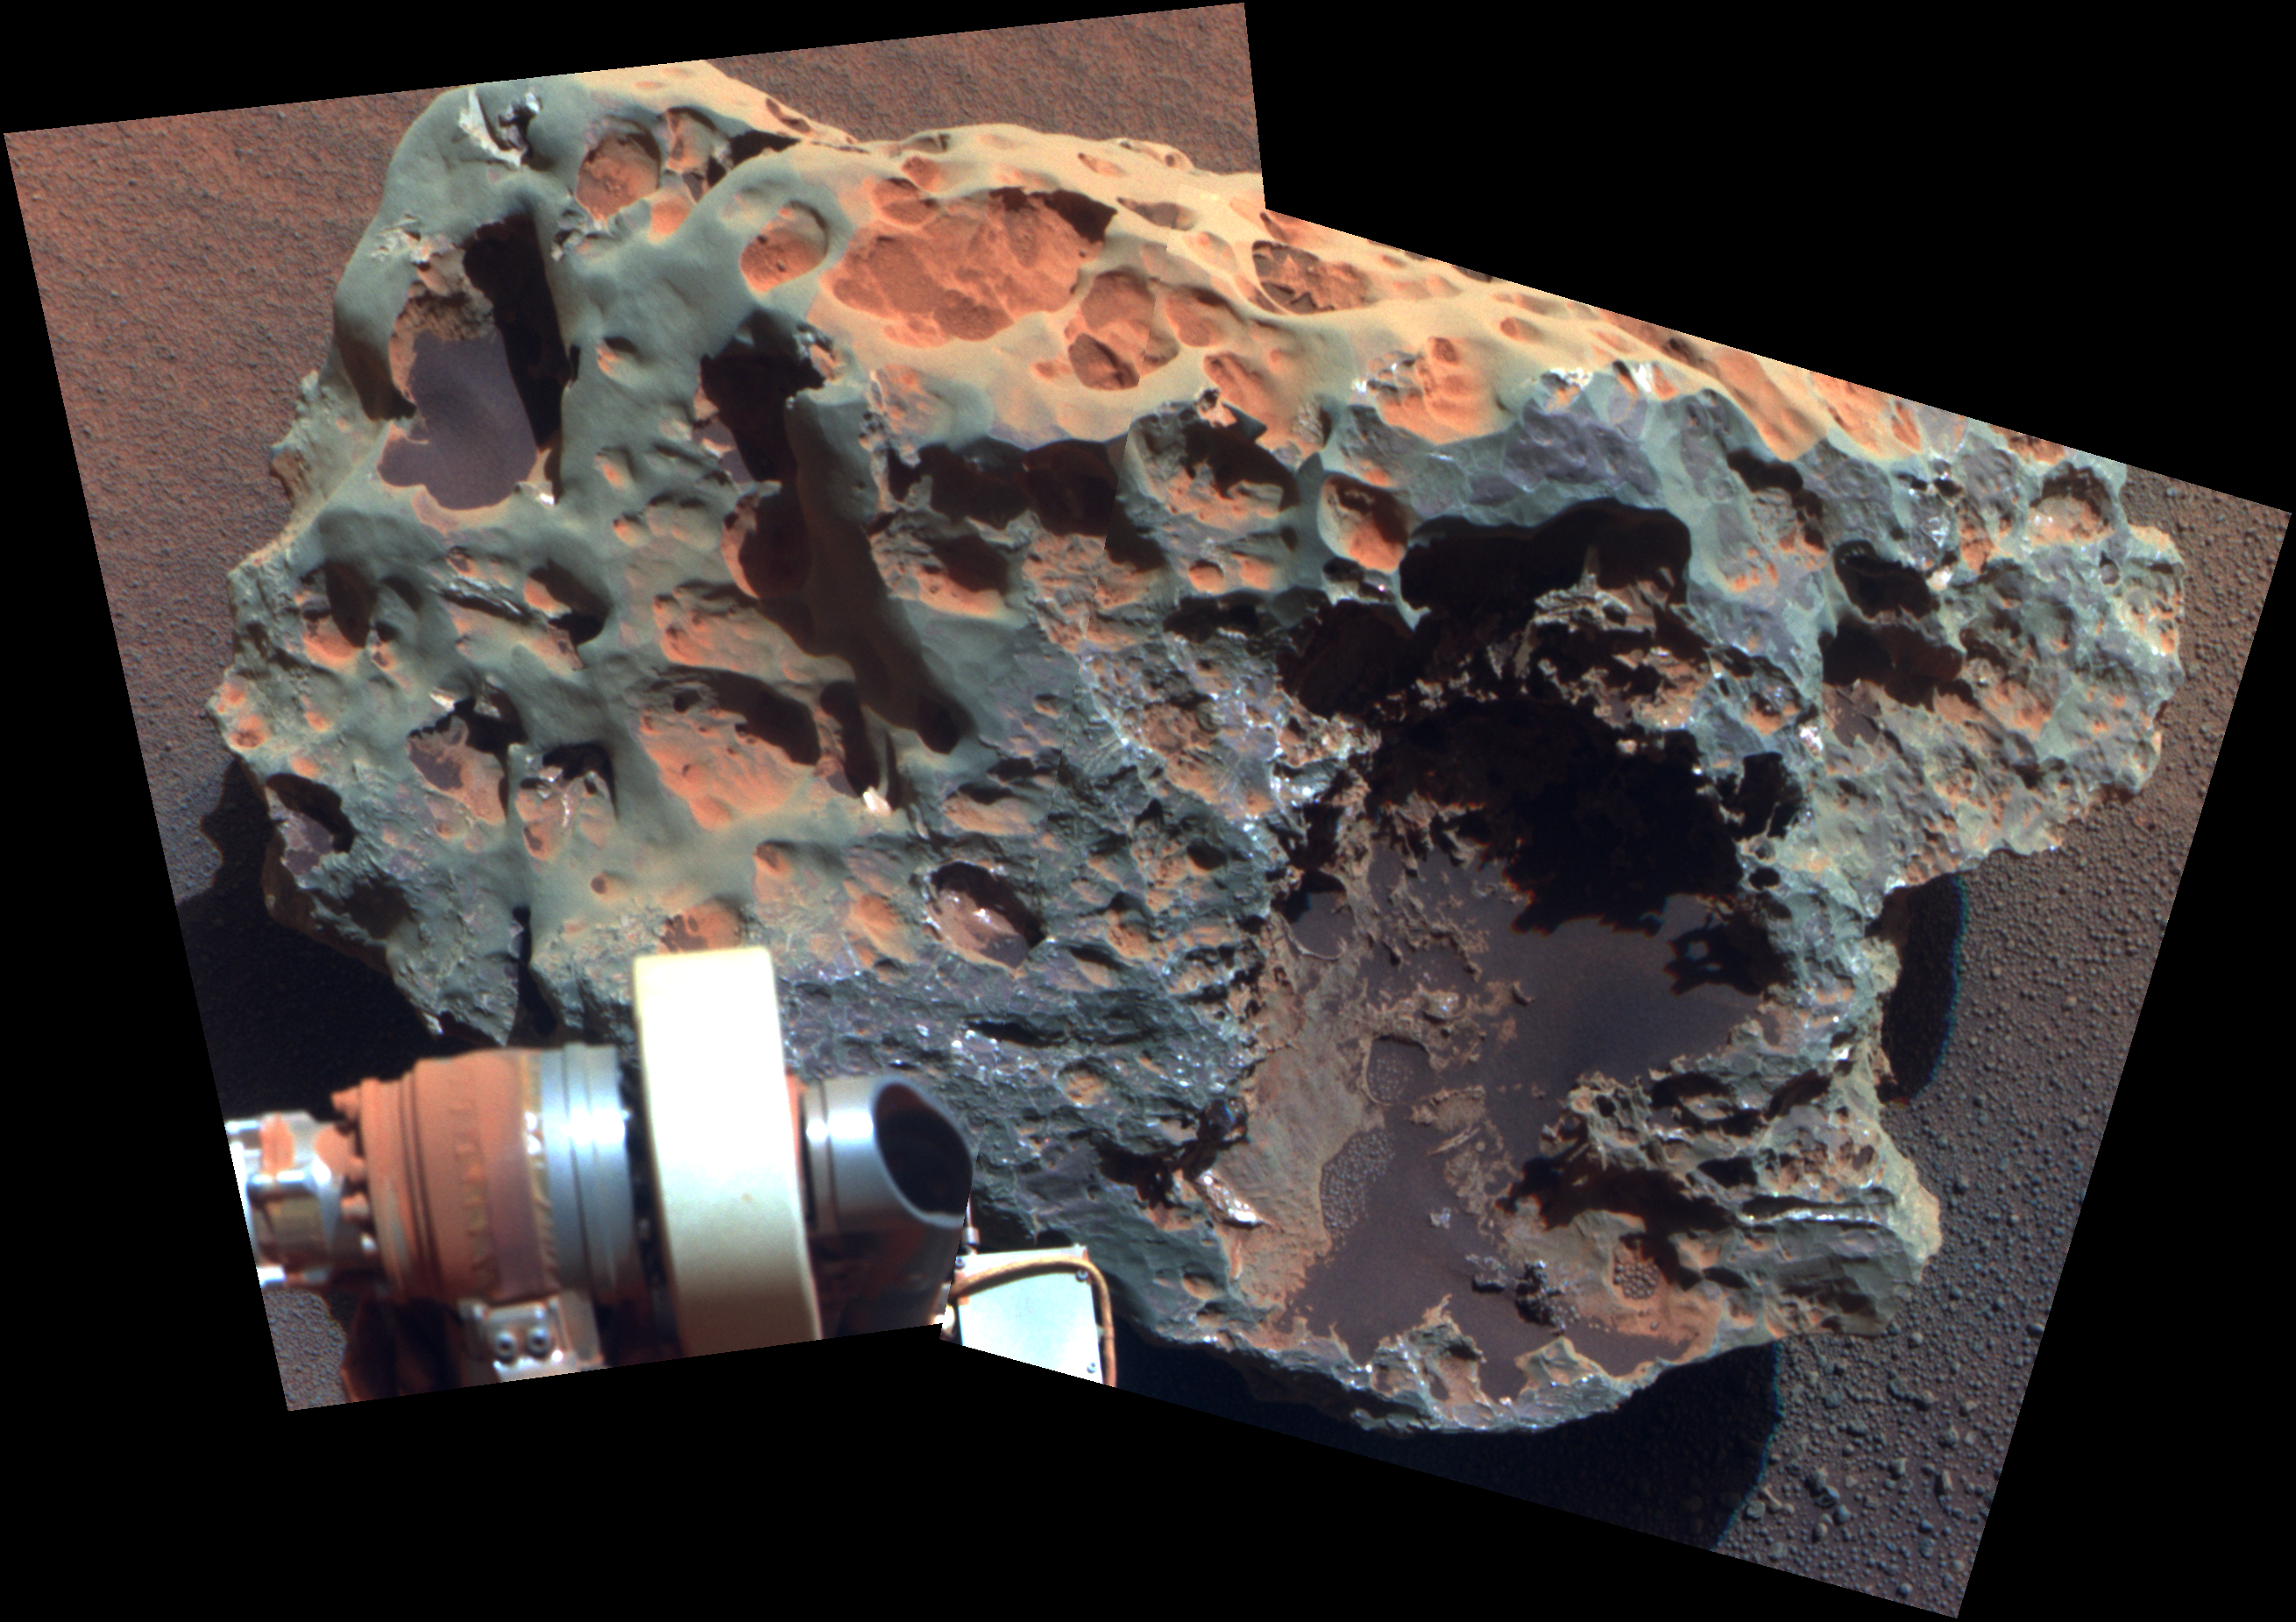

‘Block Island’ Meteorite on Mars, Sol 1961 (False Color)

This view of a rock called “Block Island,” the largest meteorite yet found on Mars, comes from the panoramic camera (Pancam) on NASA’s Mars Exploration Rover Opportunity.

Analysis of Block Island’s composition using the rover’s alpha particle X-ray spectrometer confirmed that it is rich in iron and nickel. The rock is about 60 centimeters (2 feet) across.

This is a false-color, red-green-blue composite view generated from images taken through the Pancam’s 750-nanometer, 530-nanometer and 430-nanometer filters. The exaggerated color is used for enhancing the visibility of differences among the types of rock and soil materials.

Credit: NASA/JPL-Caltech/Cornell